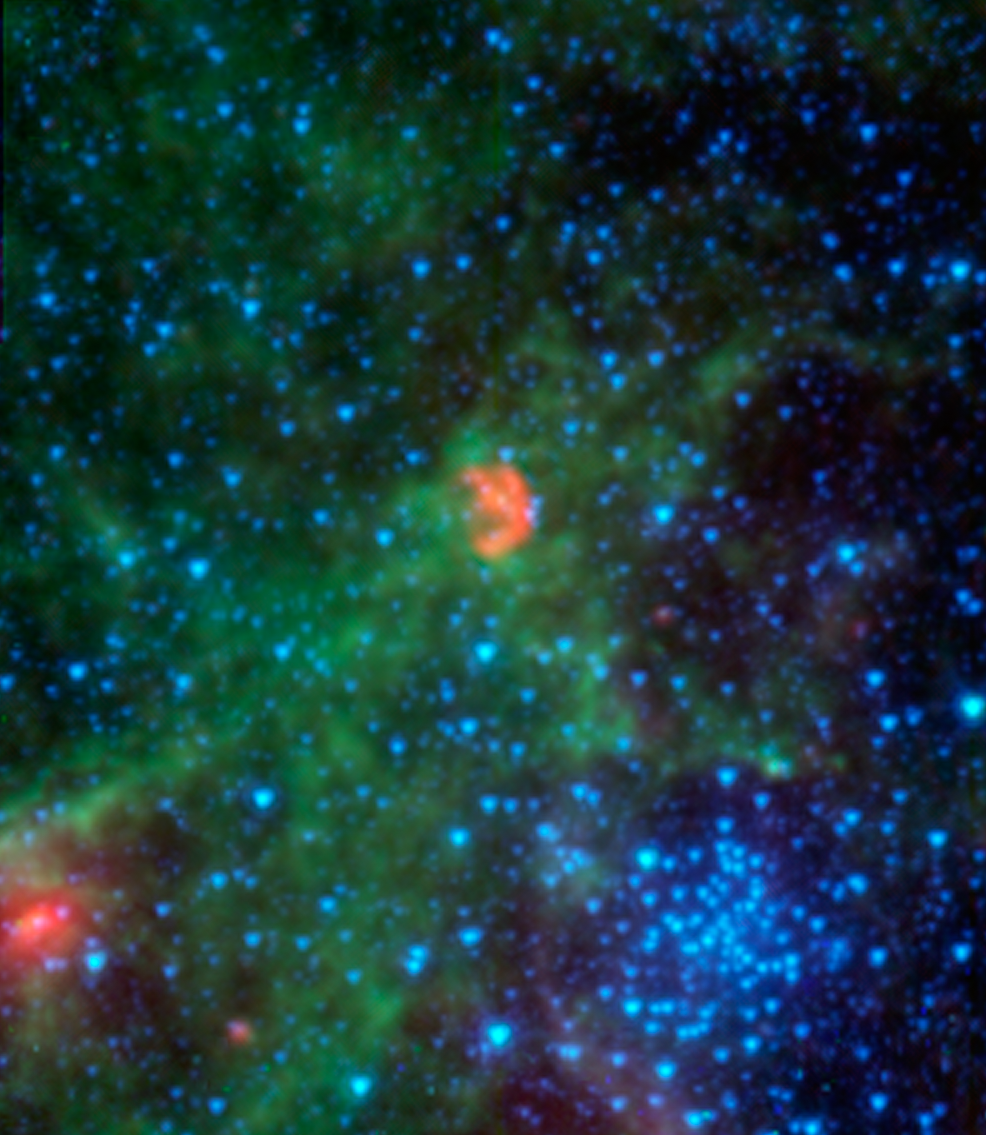

Dissecting Dust from Detonation of Dead Star

This infrared image from NASA's Spitzer Space Telescope shows N103B -- all that remains from a supernova that exploded a millennium ago in the Large Magellanic Cloud, a satellite galaxy 160,000 light-years away from our own Milky Way.

Spitzer's instruments pick up infrared light emitted by dust in both the remnant and the surrounding interstellar medium. The infrared light has been translated to colors we see in this image, allowing astronomers to dissect the scene. In this image, dust associated with the remnant appears red, while dust in the ambient background of the galaxy appears yellow and green. Stars in the field appear blue.

By studying the infrared light emitted from this supernova remnant, astronomers have determined that the density of the gas surrounding the supernova is much higher than is typical for a 'Type Ia' supernova, which are those that occur when dead stars called white dwarfs explode. Astronomers believe that this dense material was expelled prior to the supernova explosion, possibly by a companion to the white dwarf -- an aging star that shed the material.

Most Type Ia supernovas do not show evidence for this process occurring, making N103B an example of a rare subclass of Type Ia explosions. In fact, only one other remnant of a Type Ia explosion shows evidence for this: the remnant of Kepler's supernova in our own galaxy, the remains of the explosion of a star witnessed on Earth in 1604 A.D.

The clump of blue stars seen at the lower right is the cluster known as NGC 1850. Also a resident of the Large Magellanic Cloud, this cluster is made up of young stars yet has the appearance of globular clusters in the Milky Way, which are much older.

The red data shows infrared light with wavelengths of 16 and 24 microns, while shorter-wavelength infrared light of 3.6, 4.5, and 8 microns is shown as blue, cyan and green, respectively.

Credit: NASA/JPL-Caltech/Goddard